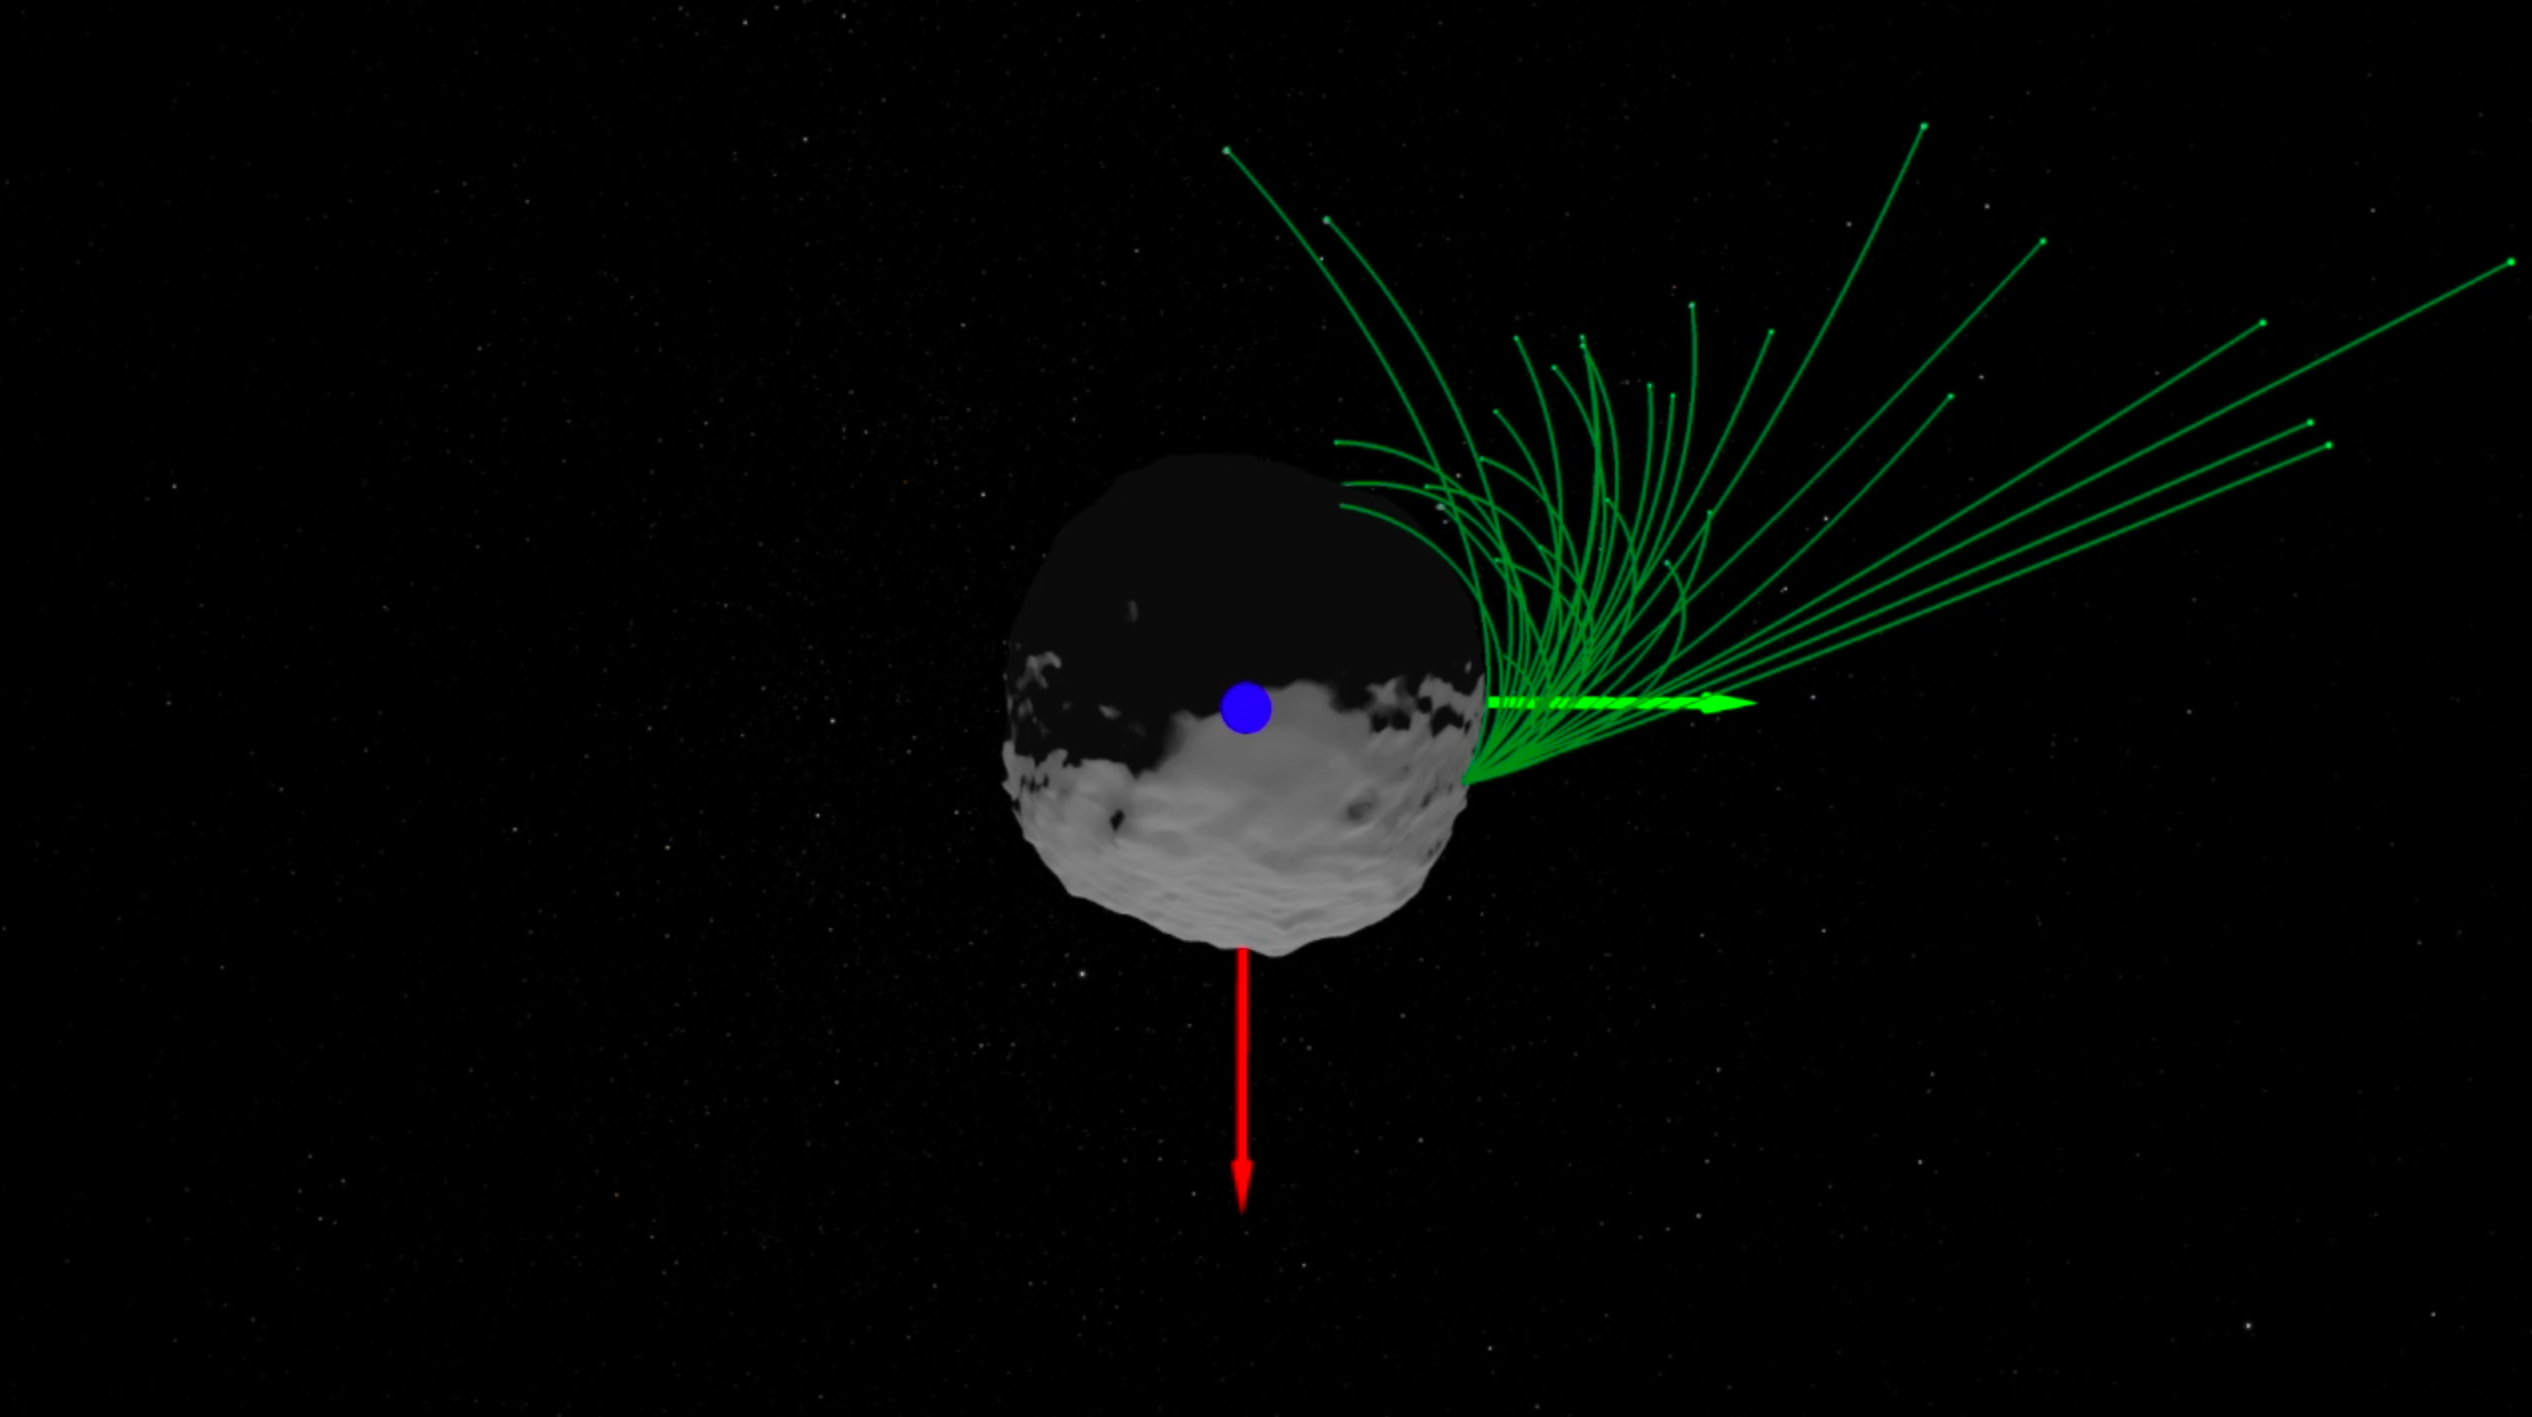

Bennu Particles (Animation)

This animation illustrates the modeled trajectories of particles that were ejected from Bennu’s surface on Jan. 19, 2019. After ejecting from the asteroid’s surface, the particles either briefly orbited Bennu and fell back to its surface or escaped from Bennu and into space.

Credit: NASA/Goddard/University of Arizona/Lauretta & Hergenrother et al., Science 10.1126